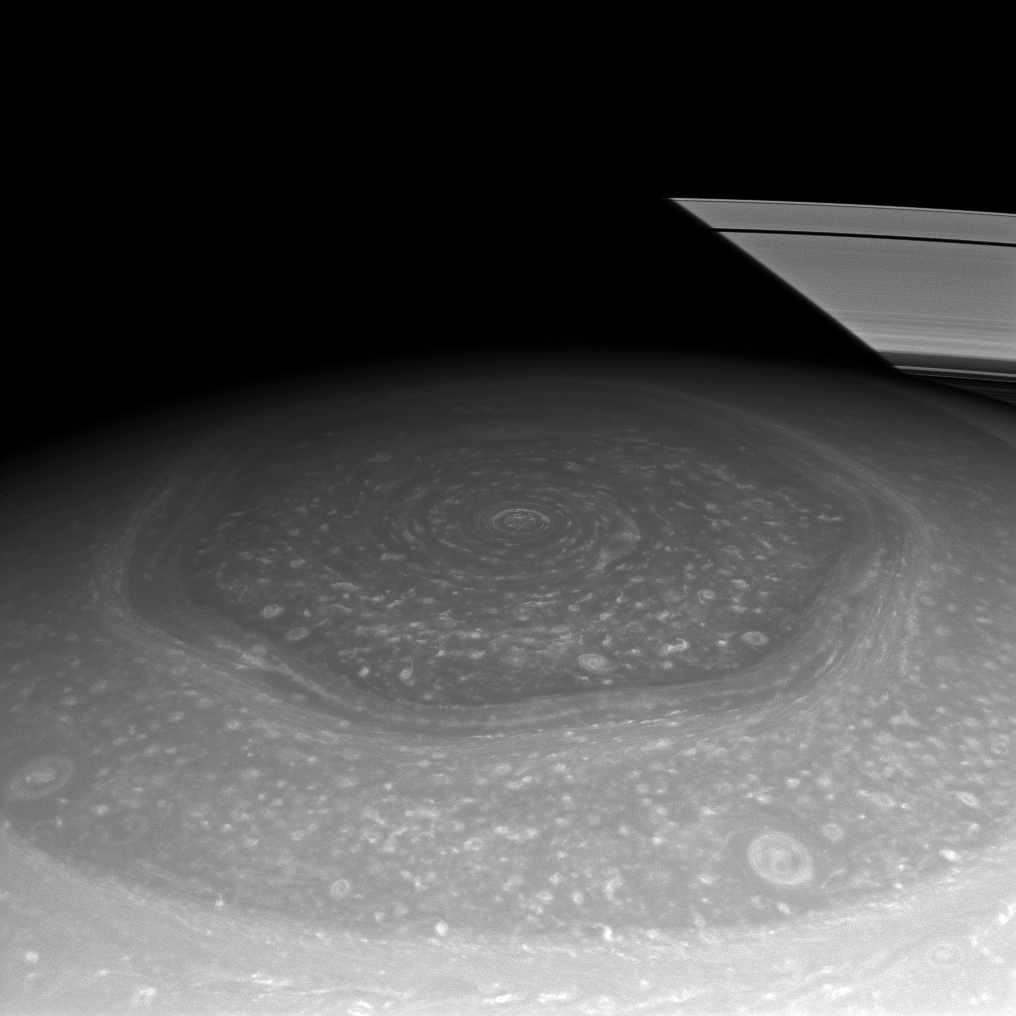

Hexagon and Rings

Saturn’s north polar hexagon basks in the Sun’s light now that spring has come to the northern hemisphere. Many smaller storms dot the north polar region and Saturn’s signature rings, which appear to disappear on account of Saturn’s shadow, put in an appearance in the background.

The north polar hexagon was first observed by Voyager. To see more of the hexagon, see PIA10486 and PIA11682.

The image was taken with the Cassini spacecraft’s wide-angle camera on Nov. 27, 2012 using a spectral filter sensitive to wavelengths of near-infrared light centered at 750 nanometers.

The view was acquired at a distance of approximately 403,000 miles (649,000 kilometers) from Saturn and at a Sun-Saturn-spacecraft, or phase, angle of 21 degrees. Image scale is 22 miles (35 kilometers) per pixel.

The Cassini-Huygens mission is a cooperative project of NASA, the European Space Agency and the Italian Space Agency. The Jet Propulsion Laboratory, a division of the California Institute of Technology in Pasadena, manages the mission for NASA’s Science Mission Directorate, Washington, D.C. The Cassini orbiter and its two onboard cameras were designed, developed and assembled at JPL. The imaging operations center is based at the Space Science Institute in Boulder, Colo.

Credit: NASA/JPL-Caltech/Space Science Institute